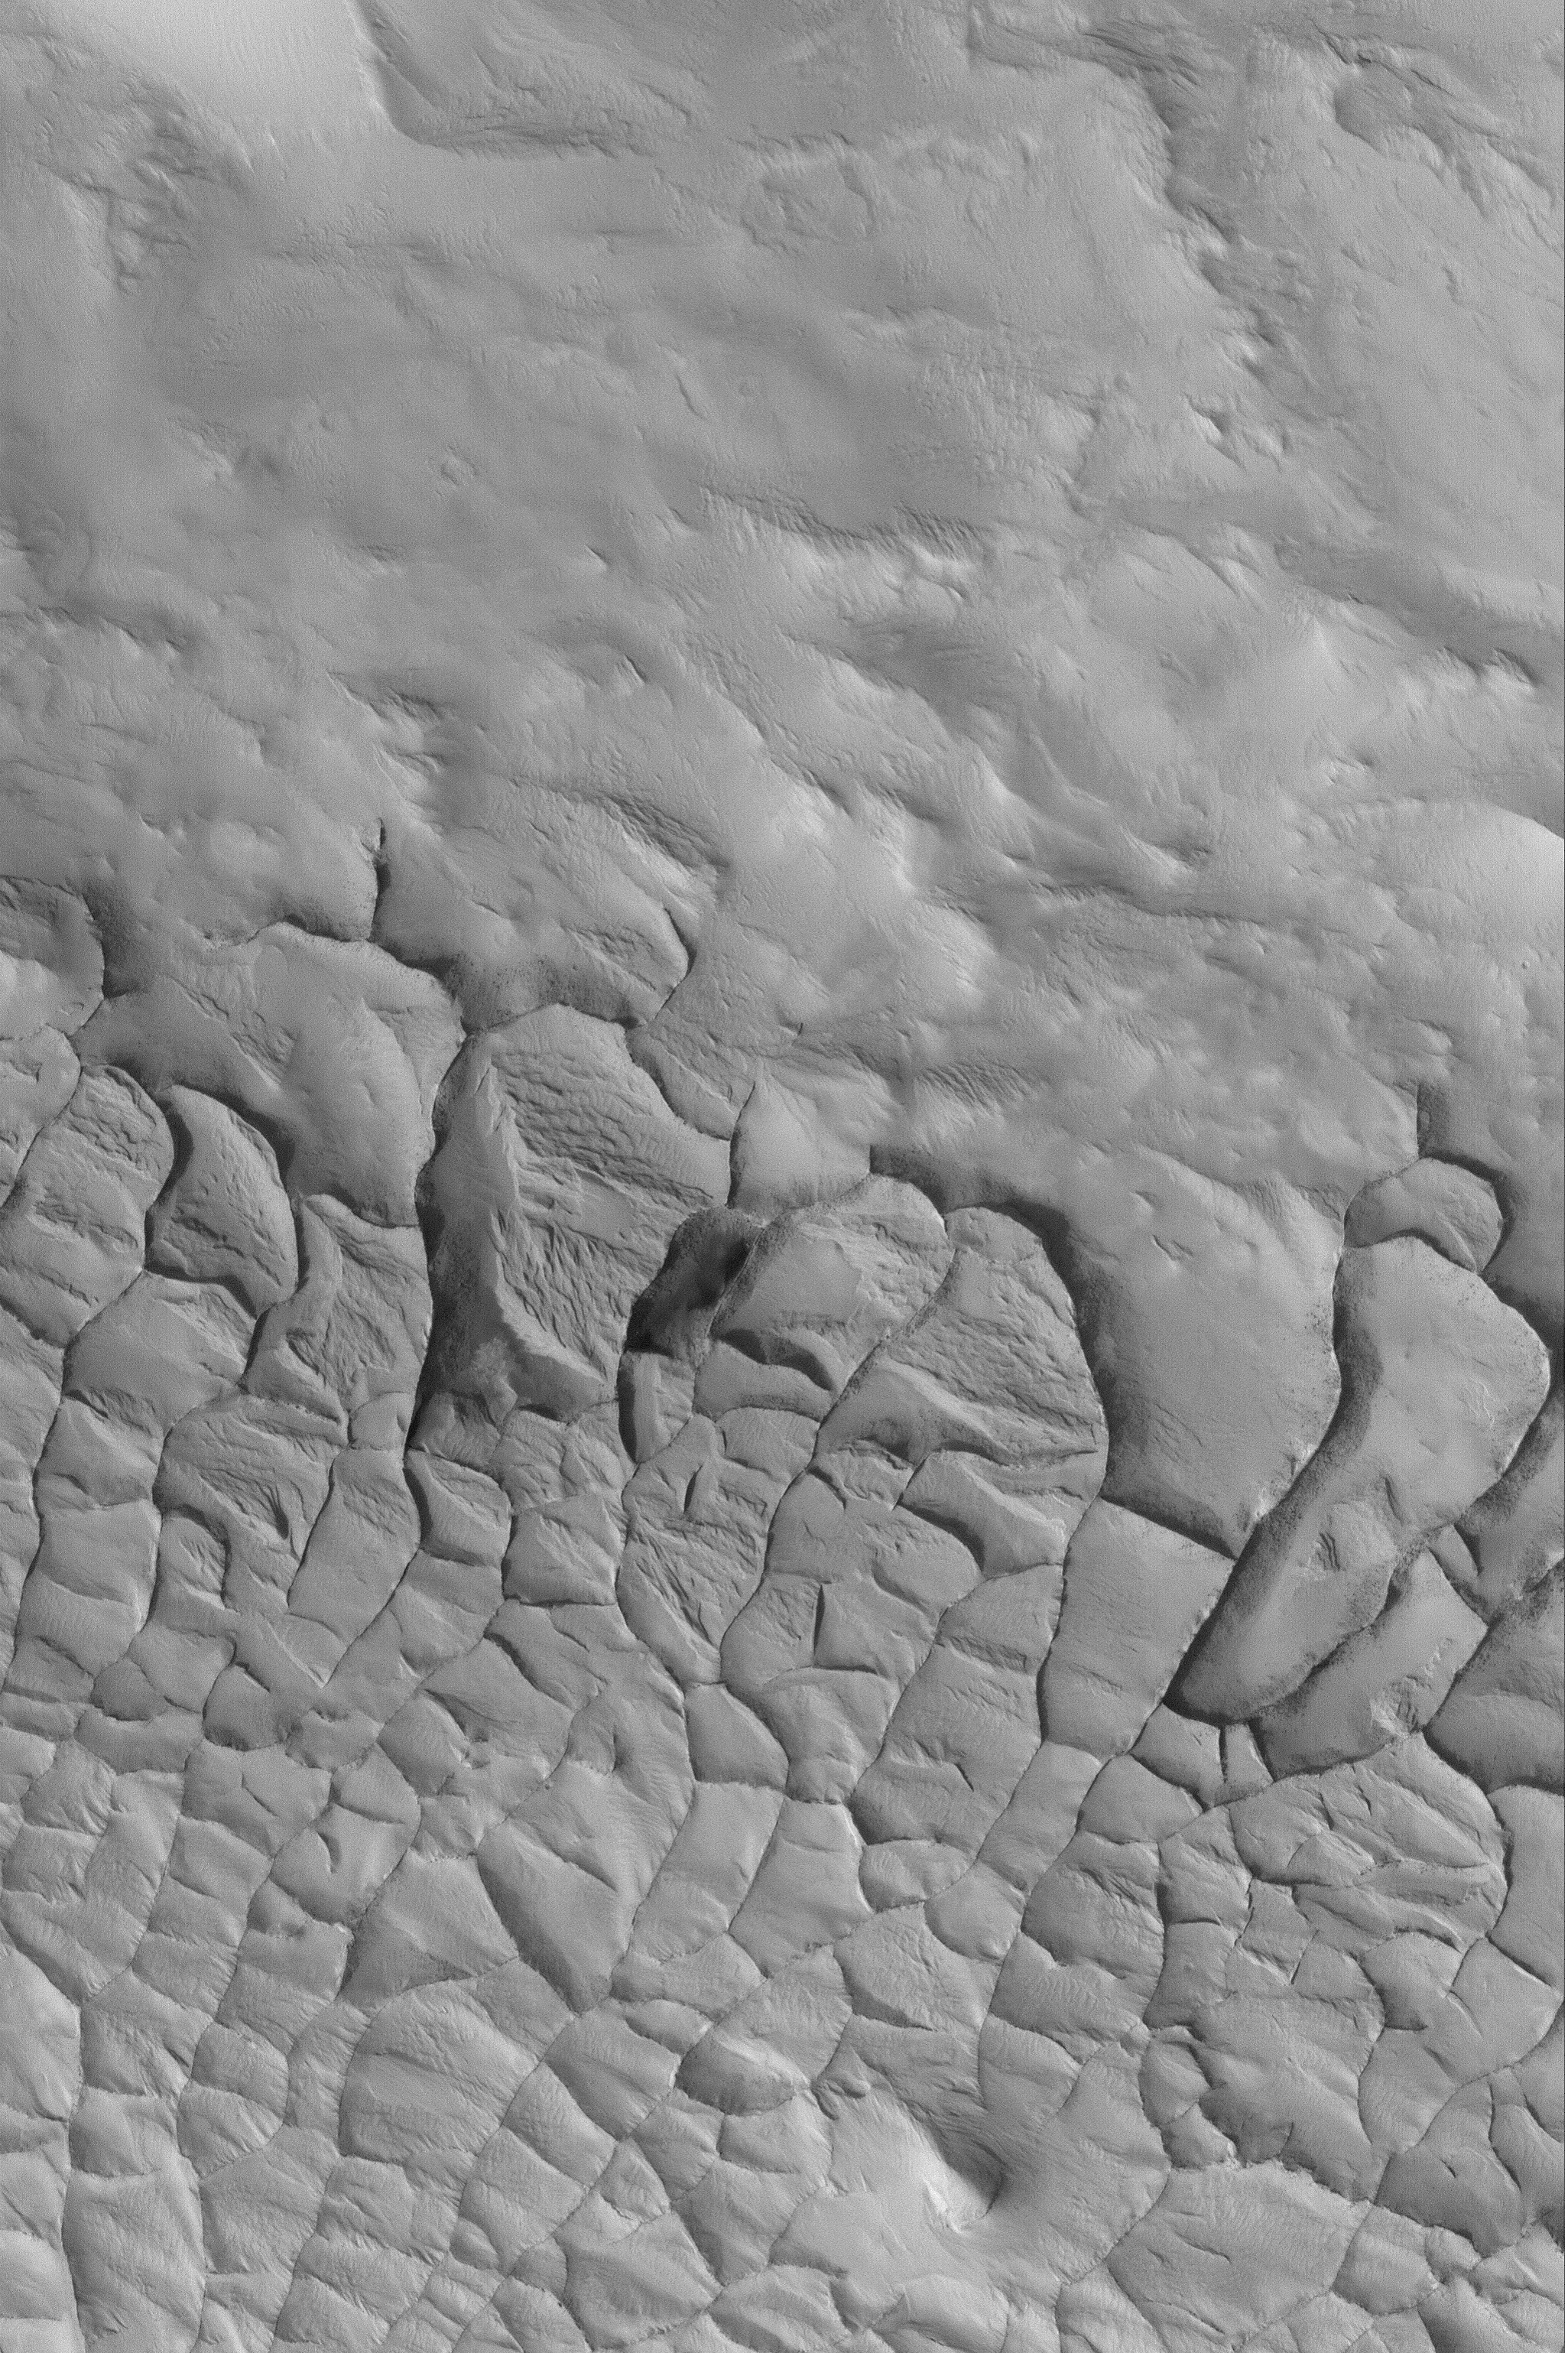

Exhumed Ridge Pattern

MGS MOC Release No. MOC2-490, 21 September 2003

The lower half of this June 2003 Mars Global Surveyor (MGS) Mars Orbiter Camera (MOC) picture shows an array of ridges arranged in a somewhat polygonal pattern. These ridges are being exhumed from within a blanket of material that covers the region south (toward the bottom) of this image. The origin of the ridges is not known; they might, for example, have started out as cracks and joints in the overlying material that became filled with coarser or cemented material that was left standing as solid ridges when the overlying sediment was eroded away. This picture is located near 11.0°N, 147.8°W, and covers an area 3 km (1.9 mi) across. Sunlight illuminates the scene from the lower left.

Credit: NASA/JPL/MSSS